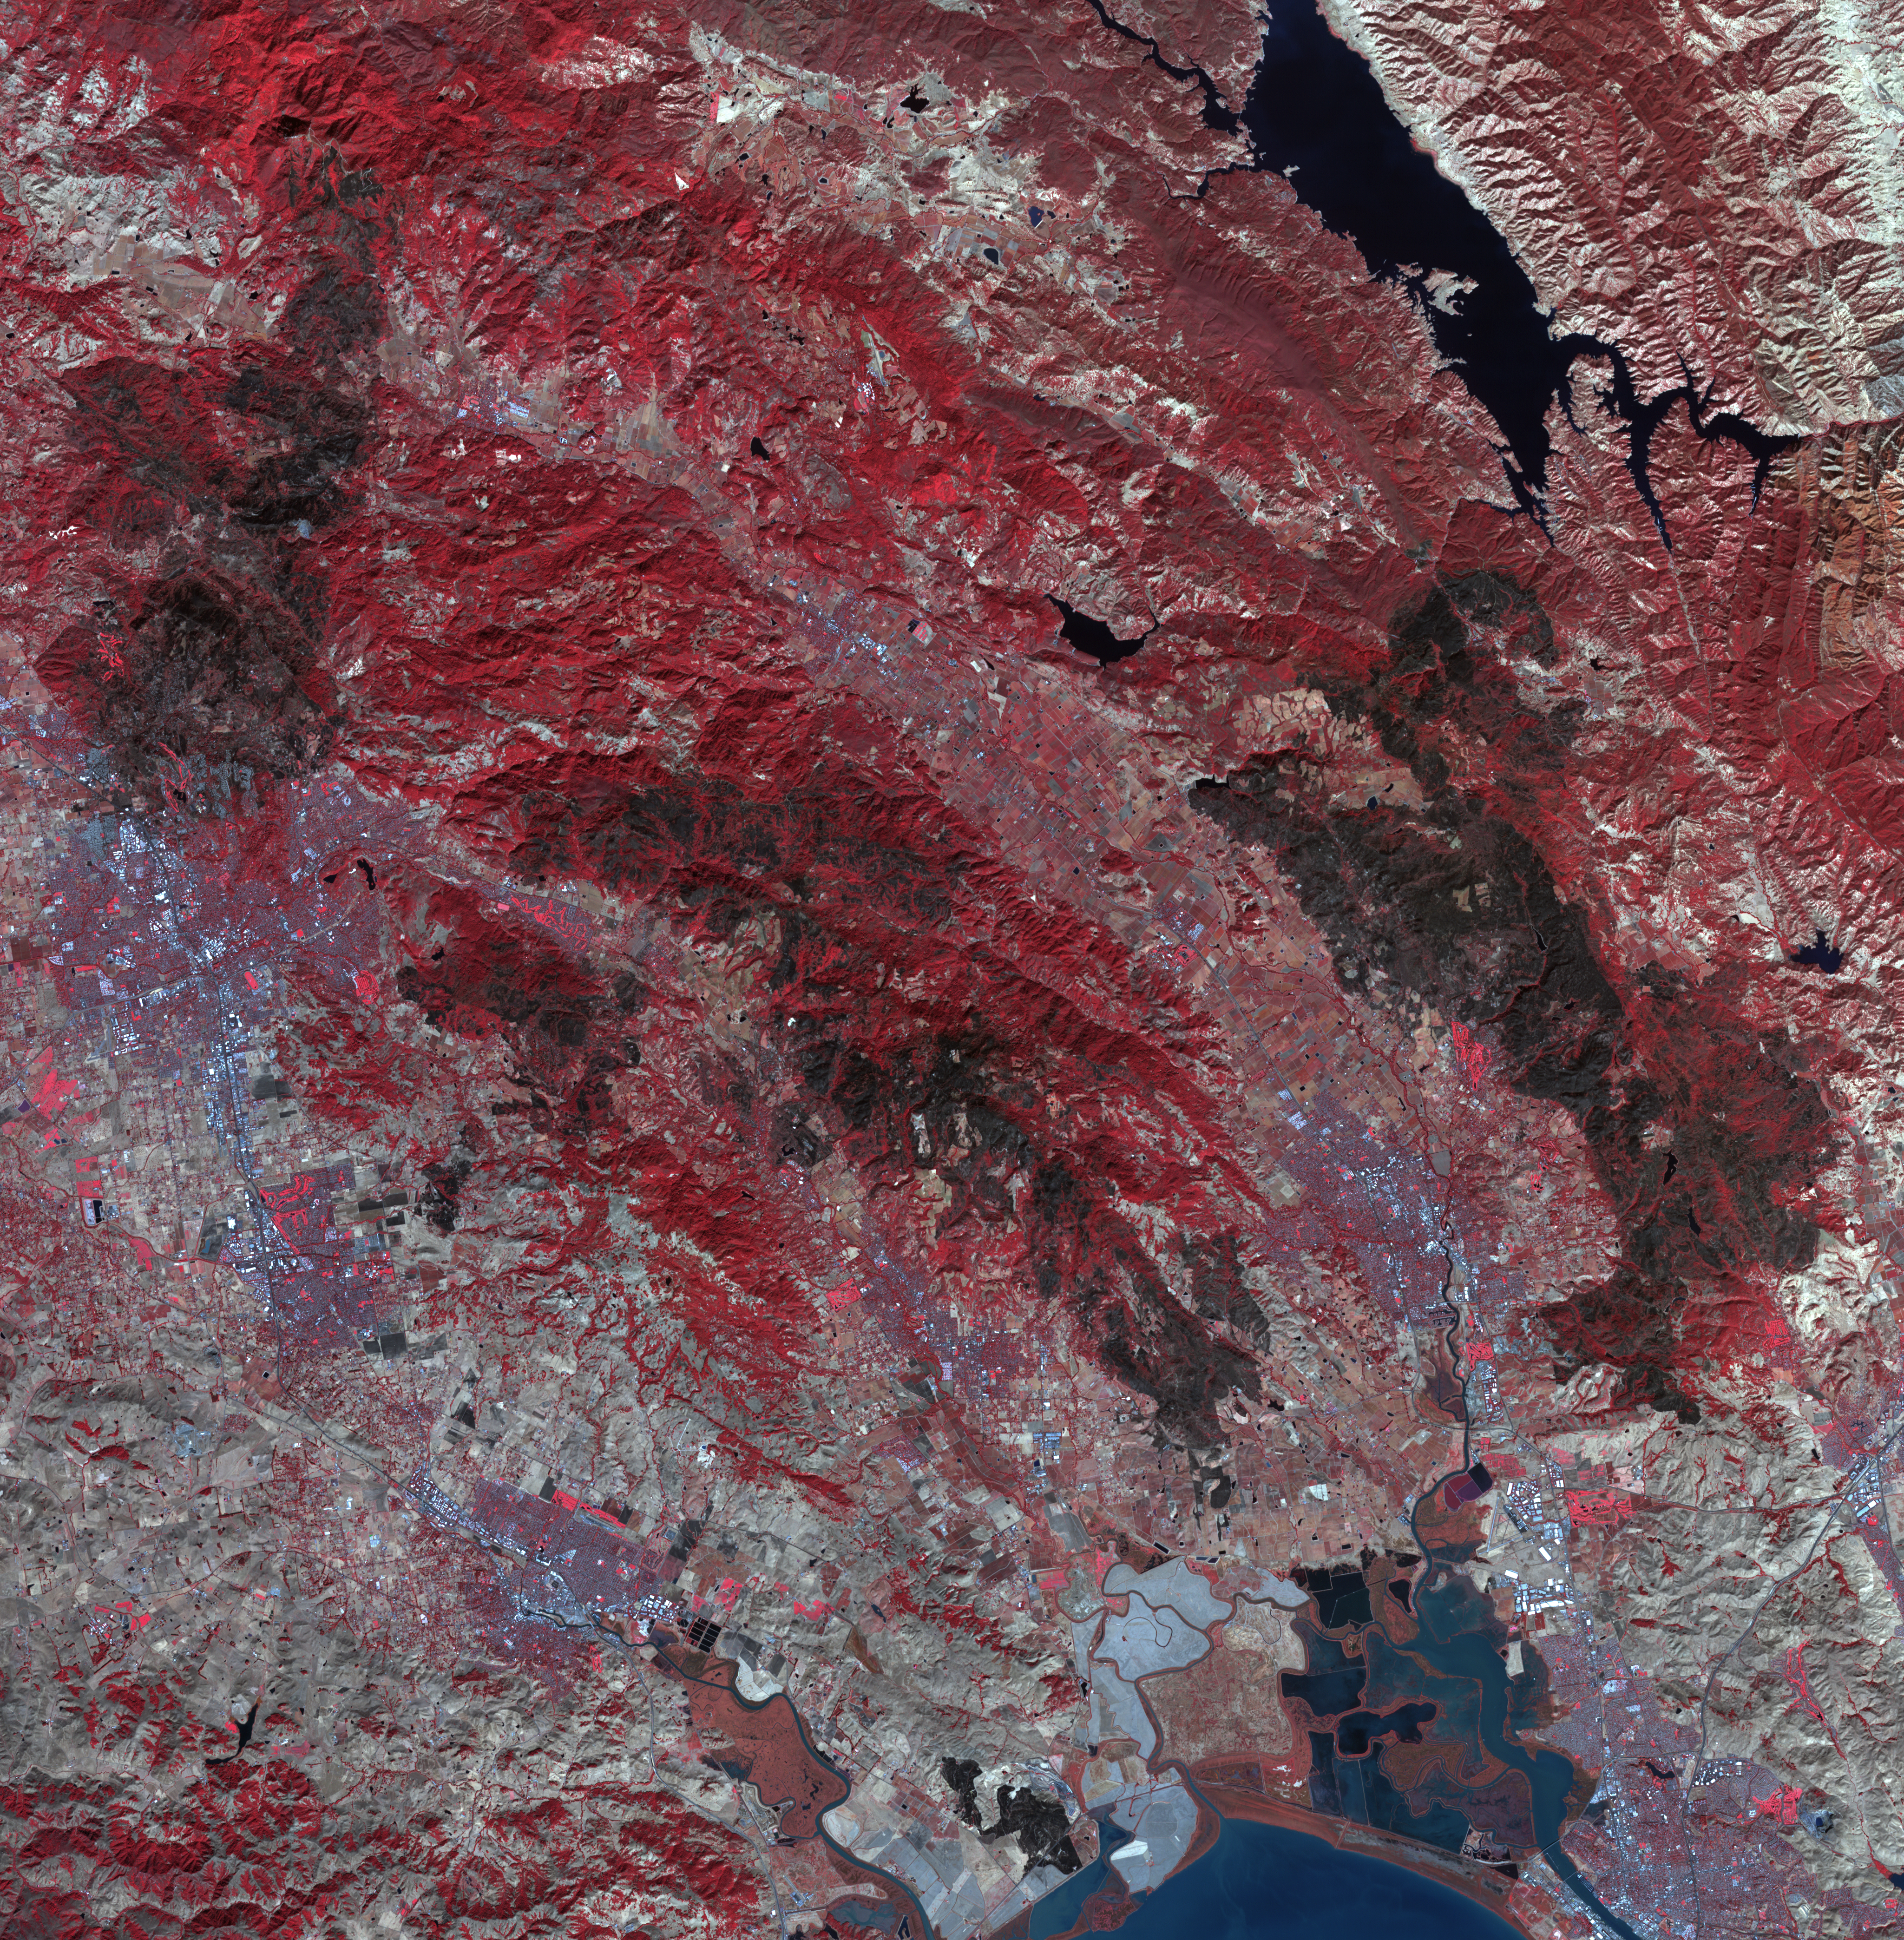

Impact of Northern California Fires Seen in New NASA Satellite Image

As firefighters continue to work toward full containment of the rash of wildfires burning in Northern California, a new image from the Advanced Spaceborne Thermal Emission and Reflection Radiometer (ASTER) instrument on NASA’s Terra satellite shows the growing fire scar on the landscape. In this ASTER image, acquired Oct. 21, 2017, vegetation is red, while burned areas appear dark gray. The image covers an area of 38 by 39 miles (60.5 by 63 kilometers) and is located near 38.5 degrees north, 122.4 degrees west.

With its 14 spectral bands from the visible to the thermal infrared wavelength region and its high spatial resolution of 15 to 90 meters (about 50 to 300 feet), ASTER images Earth to map and monitor the changing surface of our planet. ASTER is one of five Earth-observing instruments launched Dec. 18, 1999, on Terra. The instrument was built by Japan’s Ministry of Economy, Trade and Industry. A joint U.S./Japan science team is responsible for validation and calibration of the instrument and data products.

The broad spectral coverage and high spectral resolution of ASTER provides scientists in numerous disciplines with critical information for surface mapping and monitoring of dynamic conditions and temporal change. Example applications are: monitoring glacial advances and retreats; monitoring potentially active volcanoes; identifying crop stress; determining cloud morphology and physical properties; wetlands evaluation; thermal pollution monitoring; coral reef degradation; surface temperature mapping of soils and geology; and measuring surface heat balance.

The U.S. science team is located at NASA’s Jet Propulsion Laboratory, Pasadena, Calif. The Terra mission is part of NASA’s Science Mission Directorate, Washington, D.C.

Credit: NASA/METI/AIST/Japan Space Systems, and U.S./Japan ASTER Science Team